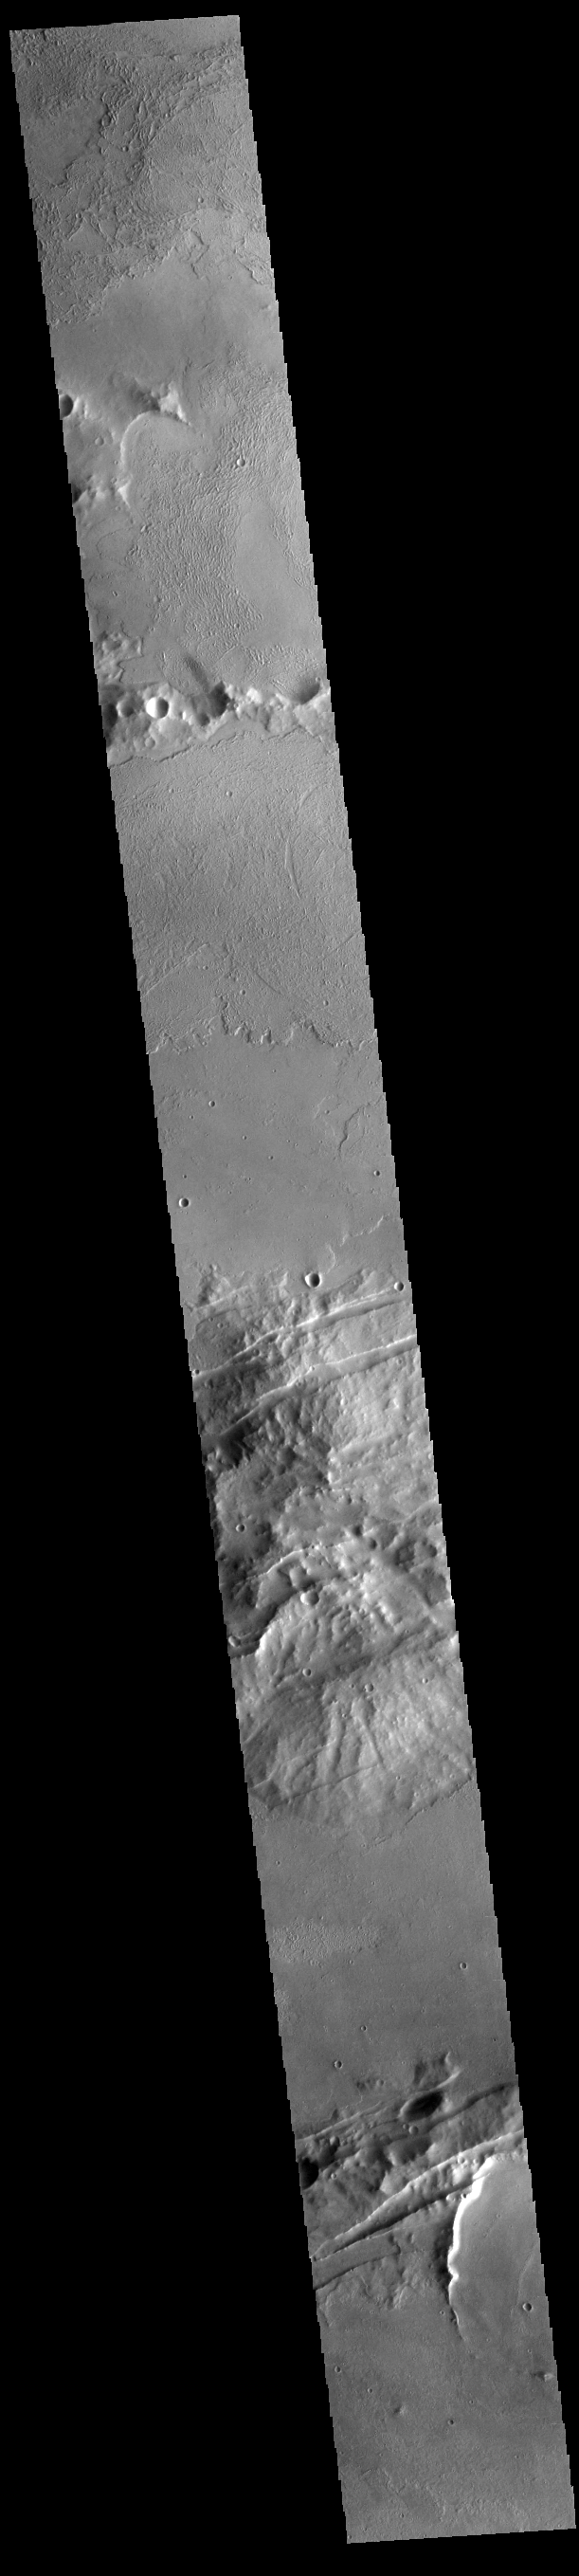

Volcanics and Tectonics

This VIS image shows both part of the volcanic flows of Daedalia Planum (top half) and the tectonic features of Memnonia Fossae (bottom half).

Credit: NASA/JPL-Caltech/ASU